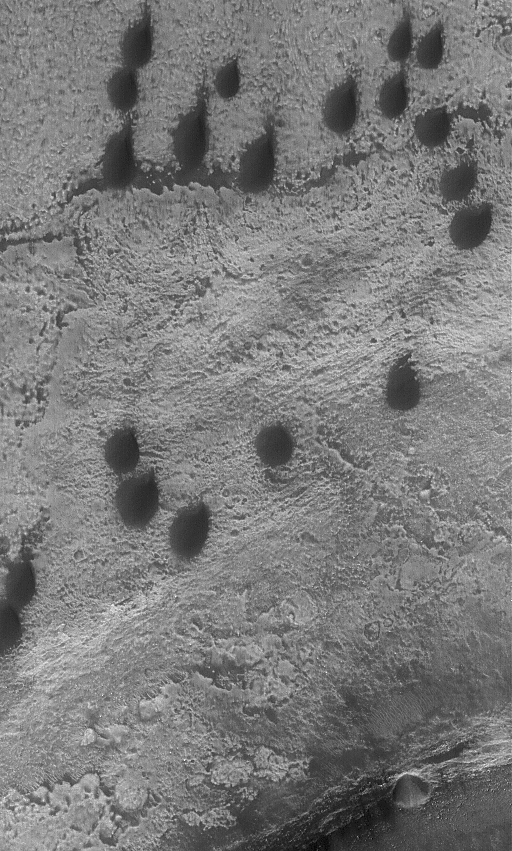

Copernicus Dunes

22 December 2005
This Mars Global Surveyor (MGS) Mars Orbiter Camera (MOC) image shows dark teardrop-shaped sand dunes in eastern Copernicus Crater. The winds responsible for these dunes generally blow from the south-southwest (lower left).

Location near: 48.7°S, 167.4°W
Image width: ~3 km (~1.9 mi)
Illumination from: upper left
Season: Southern Summer

Credit: NASA/JPL/Malin Space Science Systems